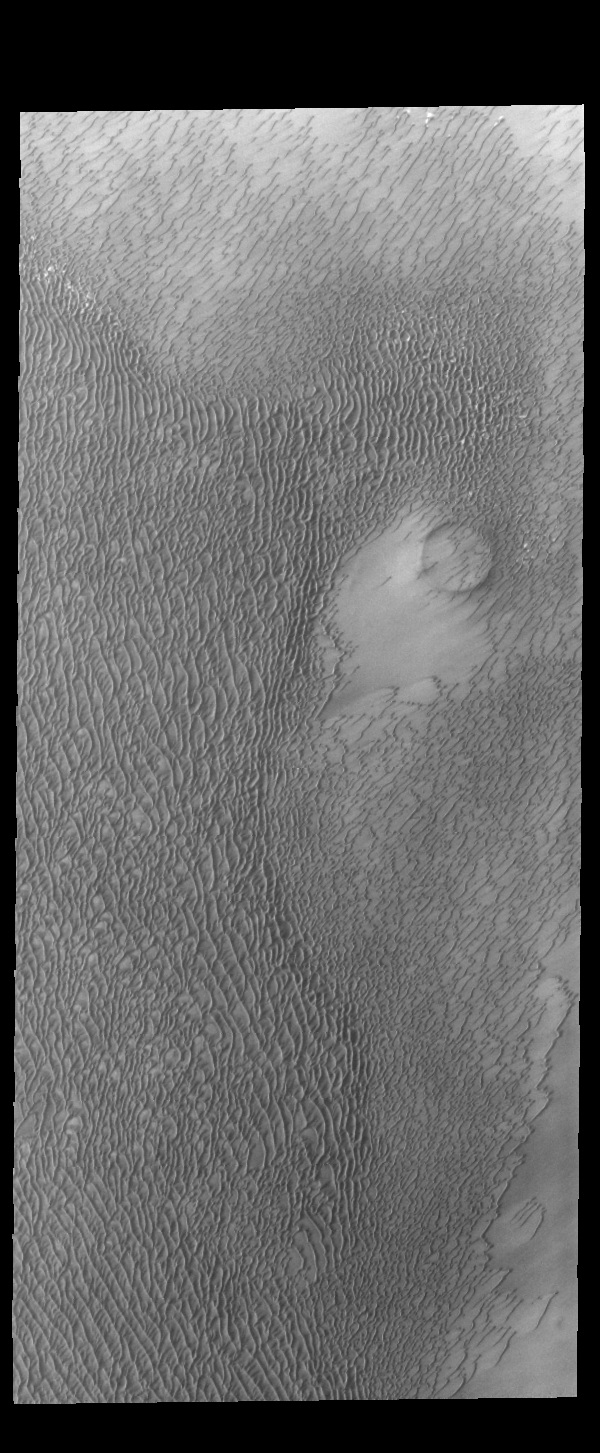

North Polar Dunes

Multiple dune fields surround the north polar cap. This unnamed region of dunes is located between Olympia Undae (the largest dune field) and Abalos Undae. This image was acquired during northern summer, when all the frost has sublimated revealing the dune sand.

Credit: NASA/JPL-Caltech/ASU